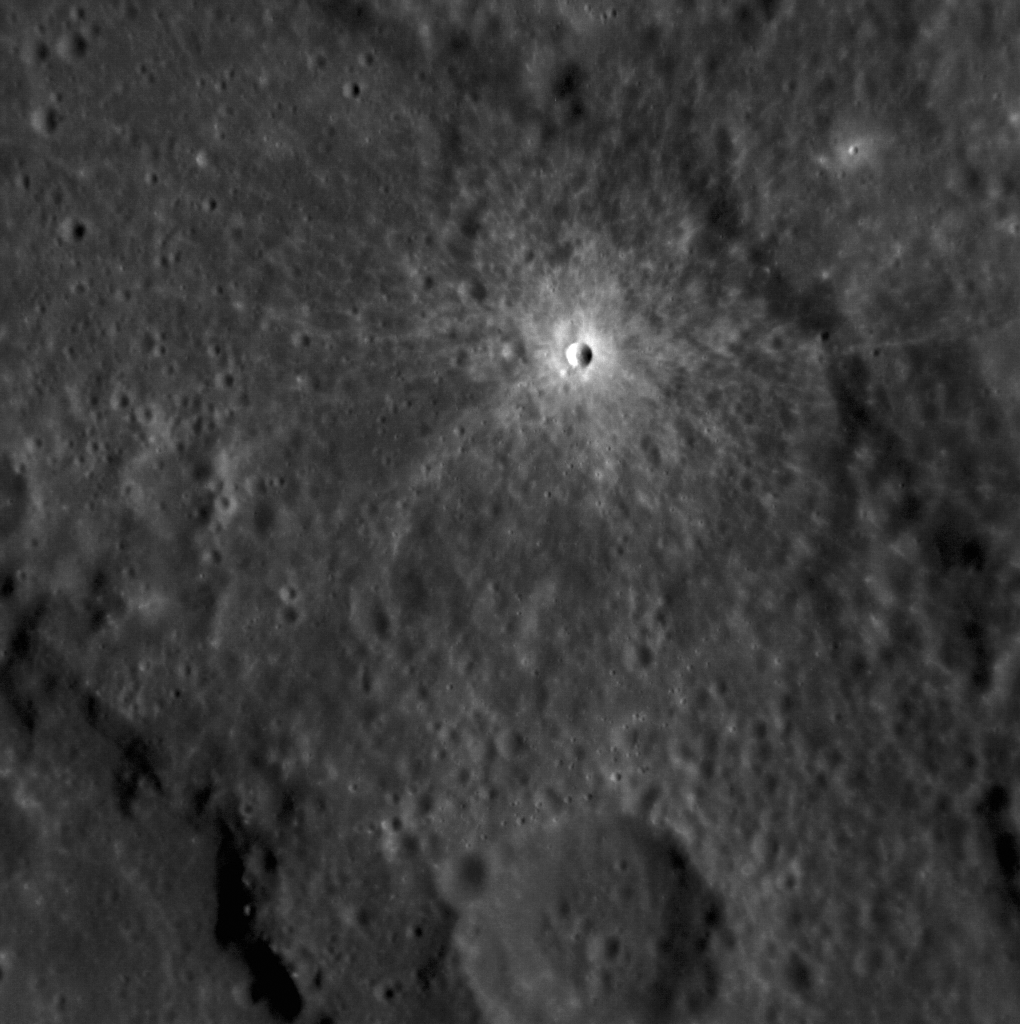

Small and Fresh

This small crater lies within the peak-ring basin Renoir. The image is stretched to highlight the details within the fresh crater’s ejecta blanket, which is over two times brighter than the background terrain. Charged particles from the Sun and micrometeorite impacts will slowly alter the ejecta blanket and rays until this crater is indistinguishable from the many other small craters that surround it.

This image was acquired as a high-resolution targeted observation. Targeted observations are images of a small area on Mercury’s surface at resolutions much higher than the 200-meter/pixel morphology base map. It is not possible to cover all of Mercury’s surface at this high resolution, but typically several areas of high scientific interest are imaged in this mode each week.

Date acquired: August 20, 2012
Image Mission Elapsed Time (MET): 253908613
Image ID: 2422314
Instrument: Narrow Angle Camera (NAC) of the Mercury Dual Imaging System (MDIS)
Center Latitude: -16.85°
Center Longitude: 309.3° E
Resolution: 66 meters/pixel
Scale: The small bright crater is 1.7 km (1.1 miles) in diameter
Incidence Angle: 52.3°
Emission Angle: 2.4°
Phase Angle: 49.8°

The MESSENGER spacecraft is the first ever to orbit the planet Mercury, and the spacecraft’s seven scientific instruments and radio science investigation are unraveling the history and evolution of the Solar System’s innermost planet. Visit the Why Mercury? section of this website to learn more about the key science questions that the MESSENGER mission is addressing. During the one-year primary mission, MDIS acquired 88,746 images and extensive other data sets. MESSENGER is now in a year-long extended mission, during which plans call for the acquisition of more than 80,000 additional images to support MESSENGER’s science goals.

These images are from MESSENGER, a NASA Discovery mission to conduct the first orbital study of the innermost planet, Mercury. For information regarding the use of images, see the MESSENGER image use policy.

Credit: NASA/Johns Hopkins University Applied Physics Laboratory/Carnegie Institution of Washington